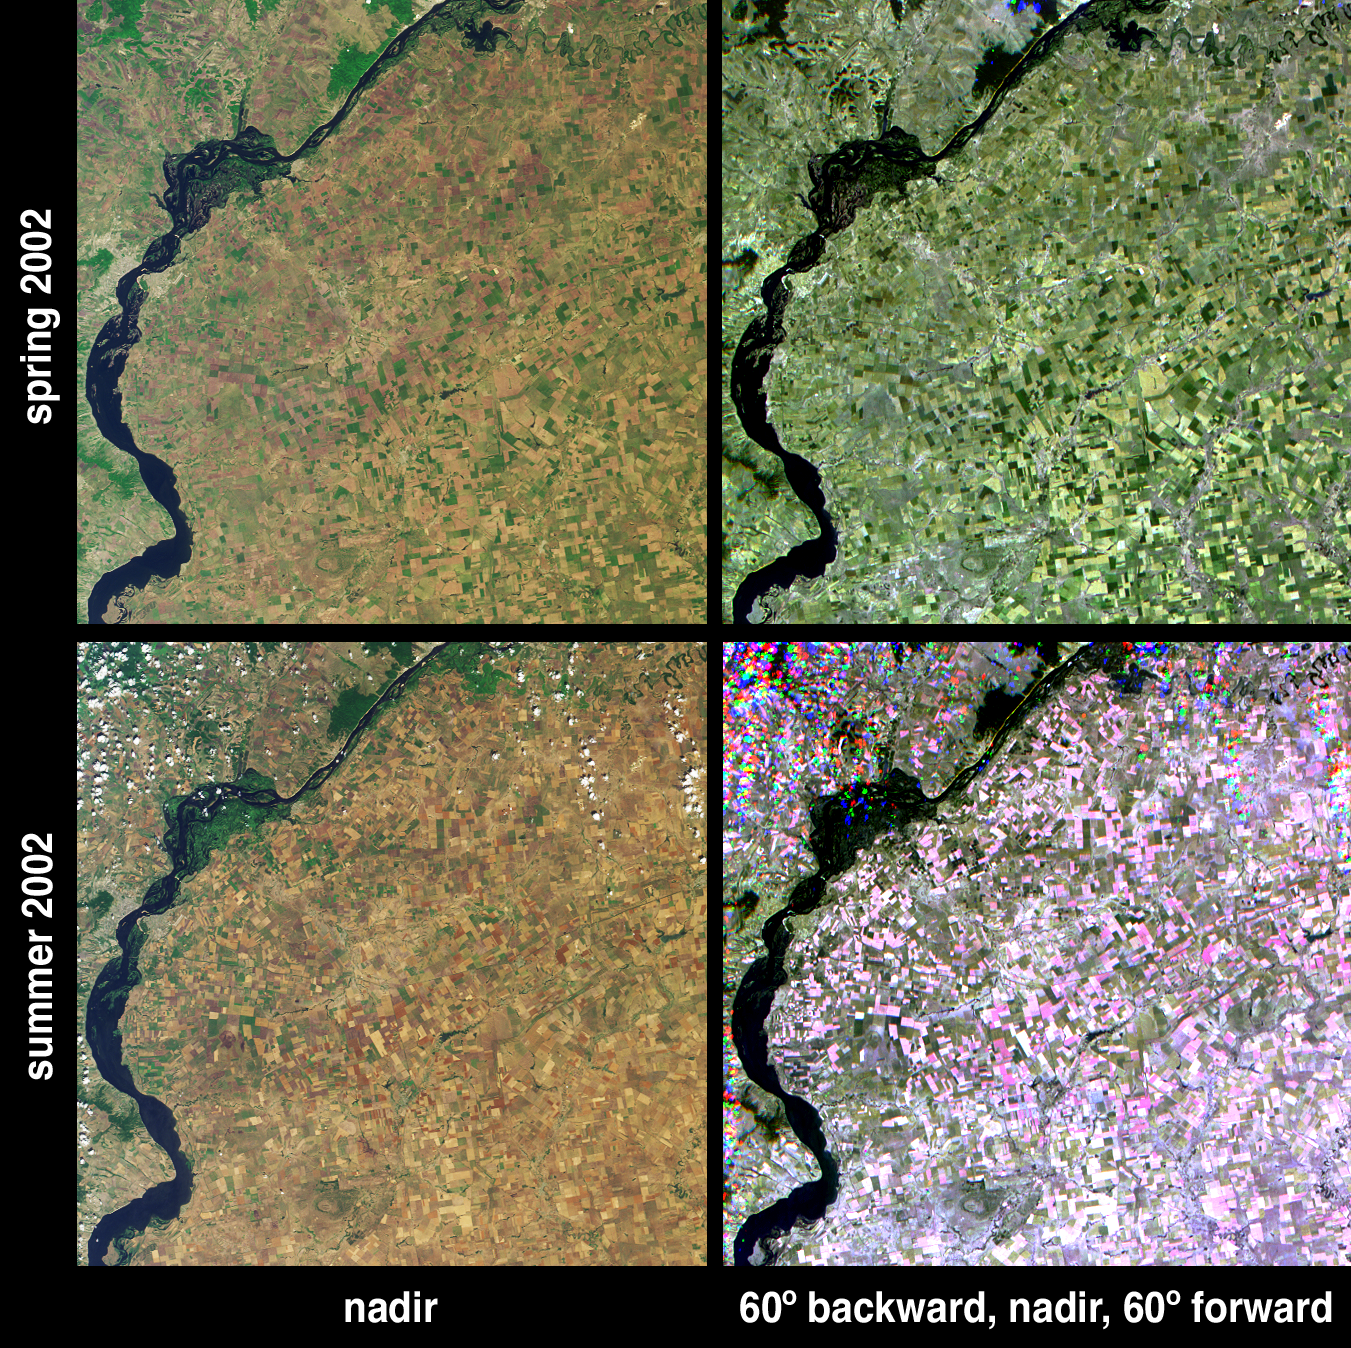

Summer Harvest in Saratov, Russia

Russia’s Saratov Oblast (province) is located in the southeastern portion of the East-European plain, in the Lower Volga River Valley. Southern Russia produces roughly 40 percent of the country’s total agricultural output, and Saratov Oblast is the largest producer of grain in the Volga region. Vegetation changes in the province’s agricultural lands between spring and summer are apparent in these images acquired on May 31 and July 18, 2002 (upper and lower image panels, respectively) by the Multi-angle Imaging SpectroRadiometer (MISR).

The left-hand panels are natural color views acquired by MISR’s vertical-viewing (nadir) camera. Less vegetation and more earth tones (indicative of bare soils) are apparent in the summer image (lower left). Farmers in the region utilize staggered sowing to help stabilize yields, and a number of different stages of crop maturity can be observed. The main crop is spring wheat, cultivated under non-irrigated conditions. A short growing season and relatively low and variable rainfall are the major limitations to production. Saratov city is apparent as the light gray pixels on the left (west) bank of the Volga River. Riparian vegetation along the Volga exhibits dark green hues, with some new growth appearing in summer.

The right-hand panels are multi-angle composites created with red band data from MISR’s 60-degree backward, nadir and 60-degree forward-viewing cameras displayed as red, green and blue respectively. In these images, color variations serve as a proxy for changes in angular reflectance, and the spring and summer views were processed identically to preserve relative variations in brightness between the two dates. Urban areas and vegetation along the Volga banks look similar in the two seasonal multi-angle composites. The agricultural areas, on the other hand, look strikingly different. This can be attributed to differences in brightness and texture between bare soil and vegetated land. The chestnut-colored soils in this region are brighter in MISR’s red band than the vegetation. Because plants have vertical structure, the oblique cameras observe a greater proportion of vegetation relative to the nadir camera, which sees more soil. In spring, therefore, the scene is brightest in the vertical view and thus appears with an overall greenish hue. In summer, the soil characteristics play a greater role in governing the appearance of the scene, and the angular reflectance is now brighter at the oblique view angles (displayed as red and blue), thus imparting a pink color to much of the farmland and a purple color to areas along the banks of several narrow rivers. The unusual appearance of the clouds is due to geometric parallax which splits the imagery into spatially separated components as a consequence of their elevation above the surface.

The Multi-angle Imaging SpectroRadiometer observes the daylit Earth continuously from pole to pole, and views almost the entire globe every 9 days. These images are a portion of the data acquired during Terra orbits 13033 and 13732, and cover an area of about 173 kilometers x 171 kilometers. They utilize data from blocks 49 to 50 within World Reference System-2 path 170.

MISR was built and is managed by NASA’s Jet Propulsion Laboratory, Pasadena, CA, for NASA’s Office of Earth Science, Washington, DC. The Terra satellite is managed by NASA’s Goddard Space Flight Center, Greenbelt, MD. JPL is a division of the California Institute of Technology.

Credit: NASA/GSFC/LaRC/JPL, MISR Team